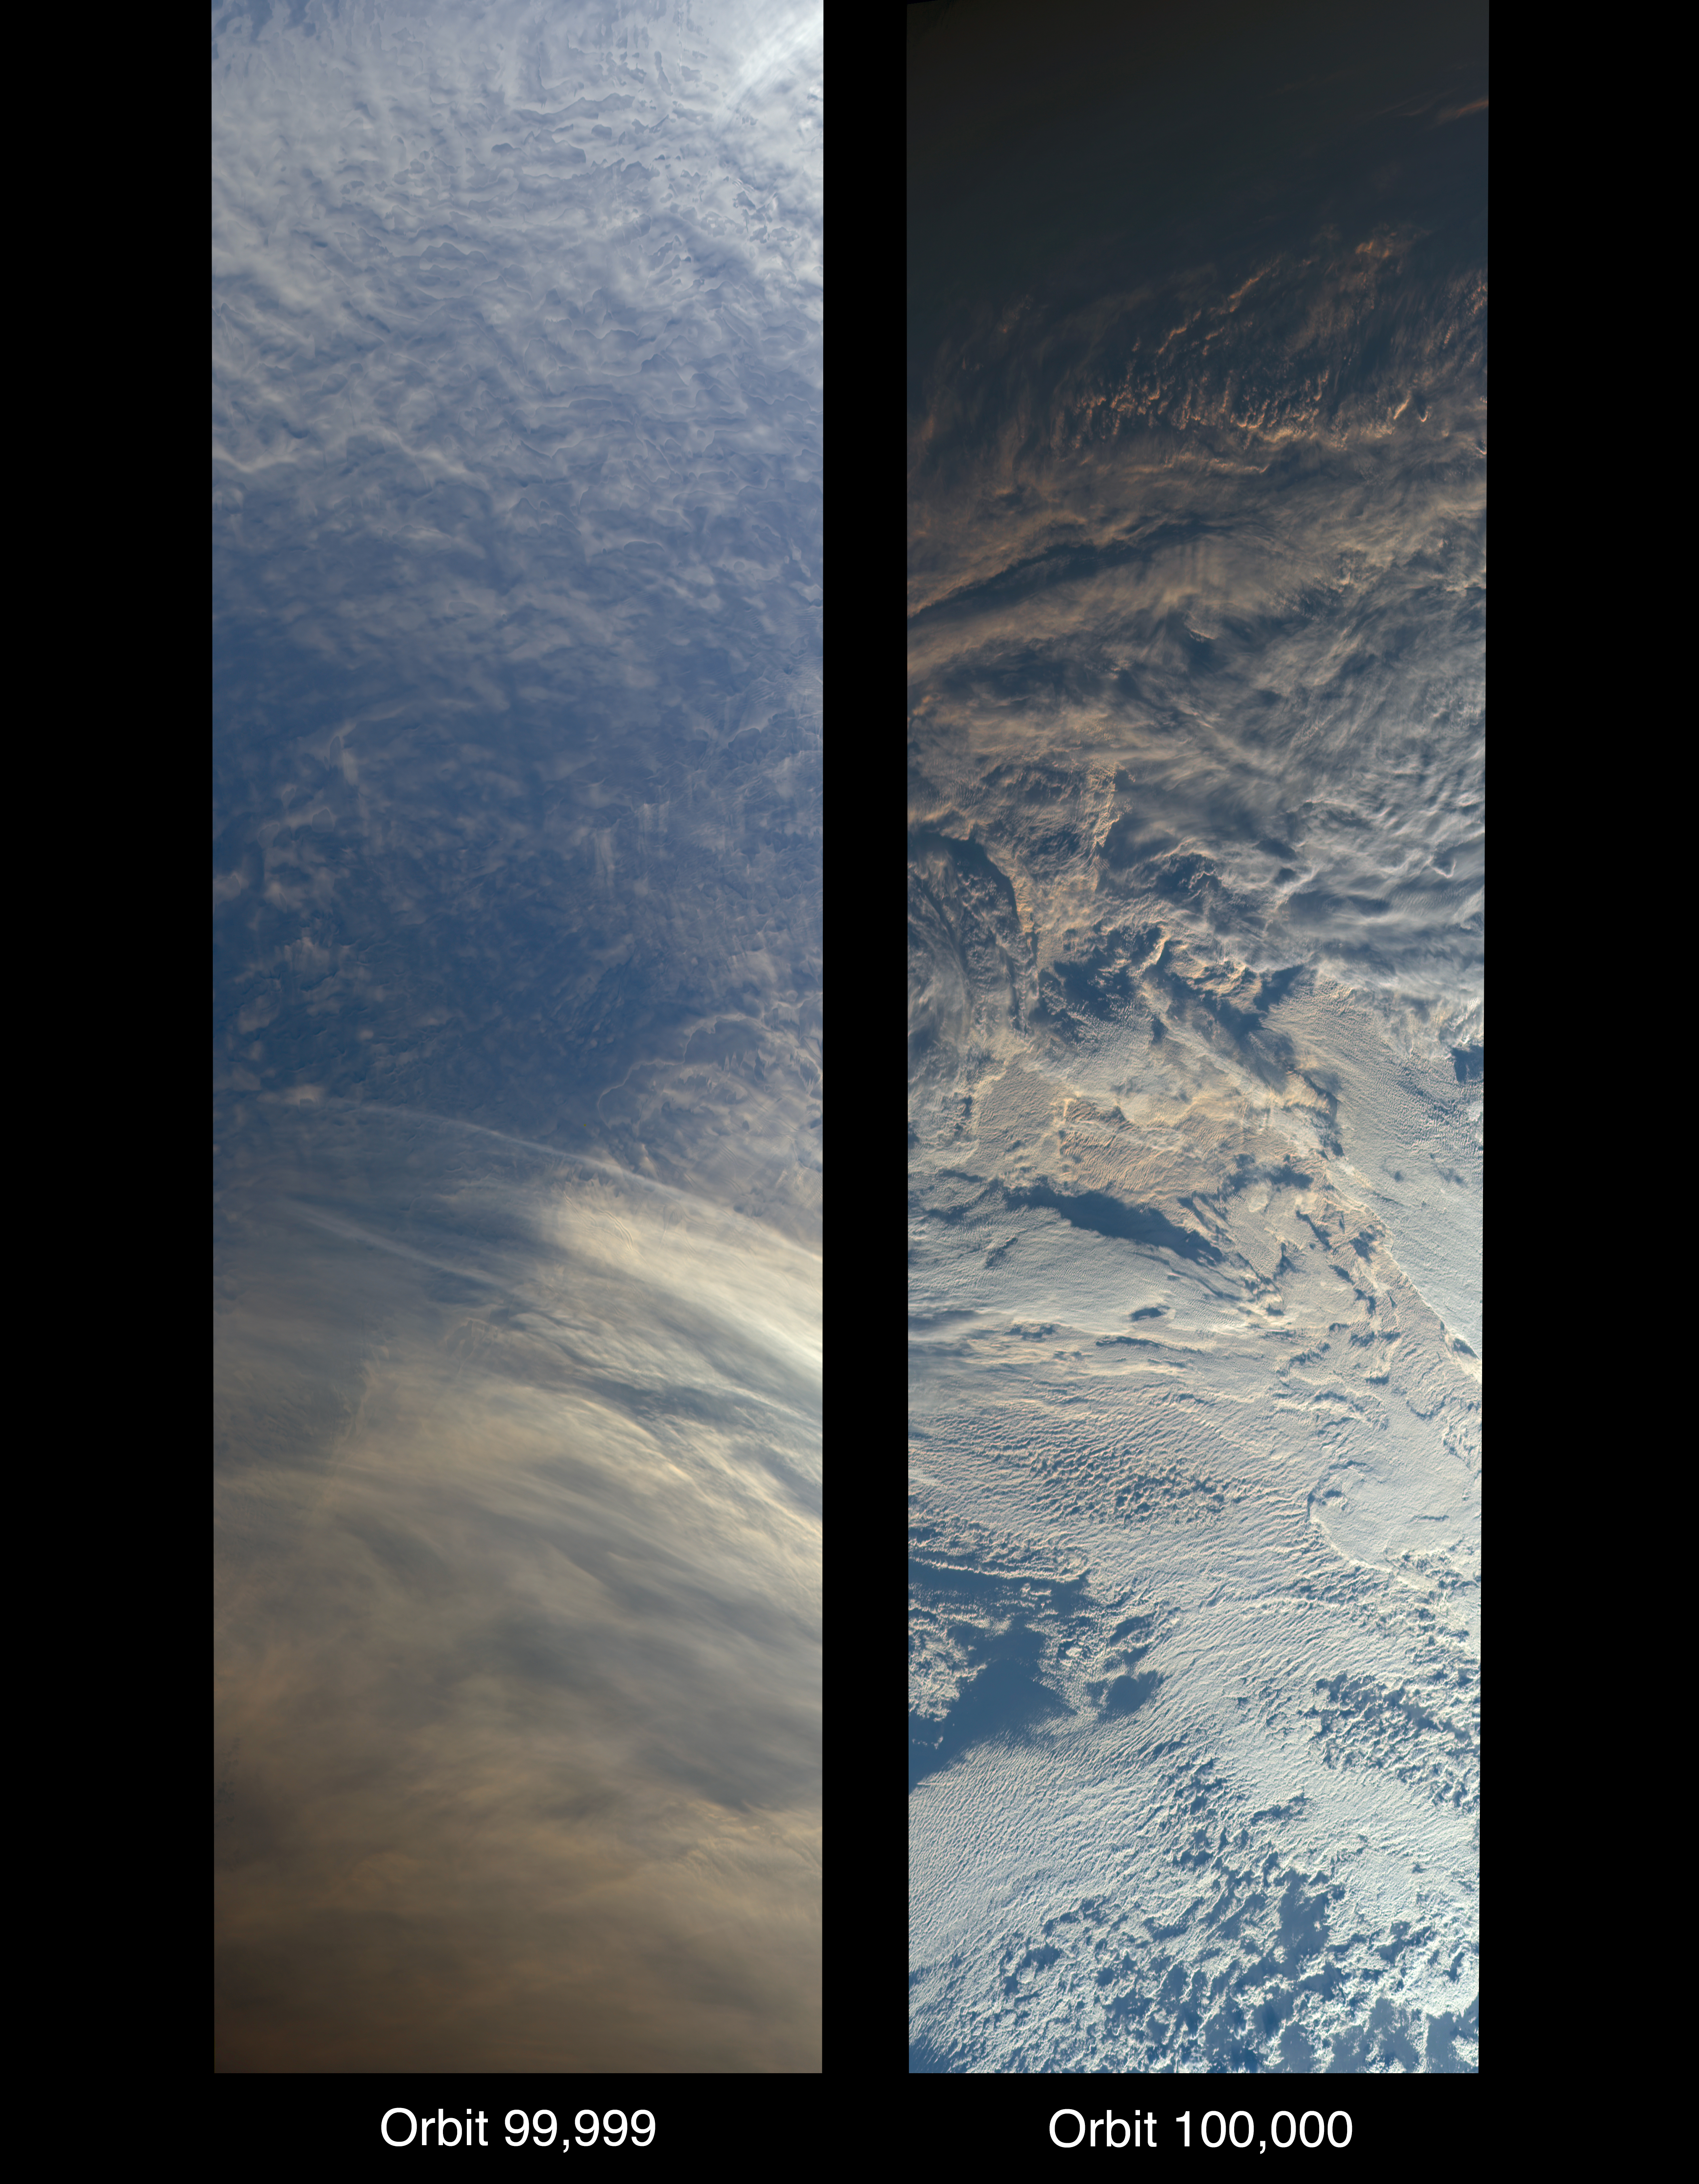

MISR Records the View as NASA’s Terra Satellite Passes Its 100,000th Orbit

On Oct. 6, 2018, NASA’s Terra satellite became one of a handful of NASA satellite ever to complete 100,000 orbits. Launched in 1999, Terra and its five scientific instruments were originally slated to last six years. More than 18 years later, the Multi-angle Imaging SpectroRadiometer (MISR), built by NASA’s Jet Propulsion Laboratory in Pasadena, California, and other instruments on Terra are still collecting data and are expected to continue into the 2020s, limited only by the amount of fuel in the spacecraft.

MISR carries nine cameras that view the sunlit Earth simultaneously at widely spaced angles, providing global coverage with high spatial detail. The left image shows dusk falling over snowy Queen Maud Land, Antarctica, at the end of orbit 99,999, as captured by MISR’s 70-degree backward-looking camera. On the right is MISR’s first view from orbit 100,000, taken by its 70-degree forward-looking camera as sunrise illuminated clouds over the Kara Sea, north of Siberia.

Over the years, researchers have used MISR’s observations to construct a variety of global data sets that have advanced our understanding of Earth. These include the heights of clouds and wildfire smoke, the amounts of dangerous pollutants in the atmosphere, the movements of global wind systems, and the health of vegetation. The instrument remains as healthy as it was in 1999.

For more information on MISR’s and Terra’s venerable career, see:
https://www.nasa.gov/feature/goddard/2018/nasa-s-terra-satellite-celebrates-100000-orbits

MISR data are available through the NASA Langley Research Center in Hampton, Virginia; for more information, go to https://eosweb.larc.nasa.gov/project/misr/misr_table. MISR was built and is managed by NASA’s Jet Propulsion Laboratory in Pasadena, California, for NASA’s Science Mission Directorate in Washington. The instrument flies aboard the Terra satellite, which is managed by NASA’s Goddard Space Flight Center in Greenbelt, Maryland. The MISR data were obtained from the NASA Langley Research Center Atmospheric Science Data Center in Hampton, Virginia. JPL is a division of Caltech in Pasadena.

Credit: NASA/GSFC/LaRC/JPL-Caltech, MISR Team